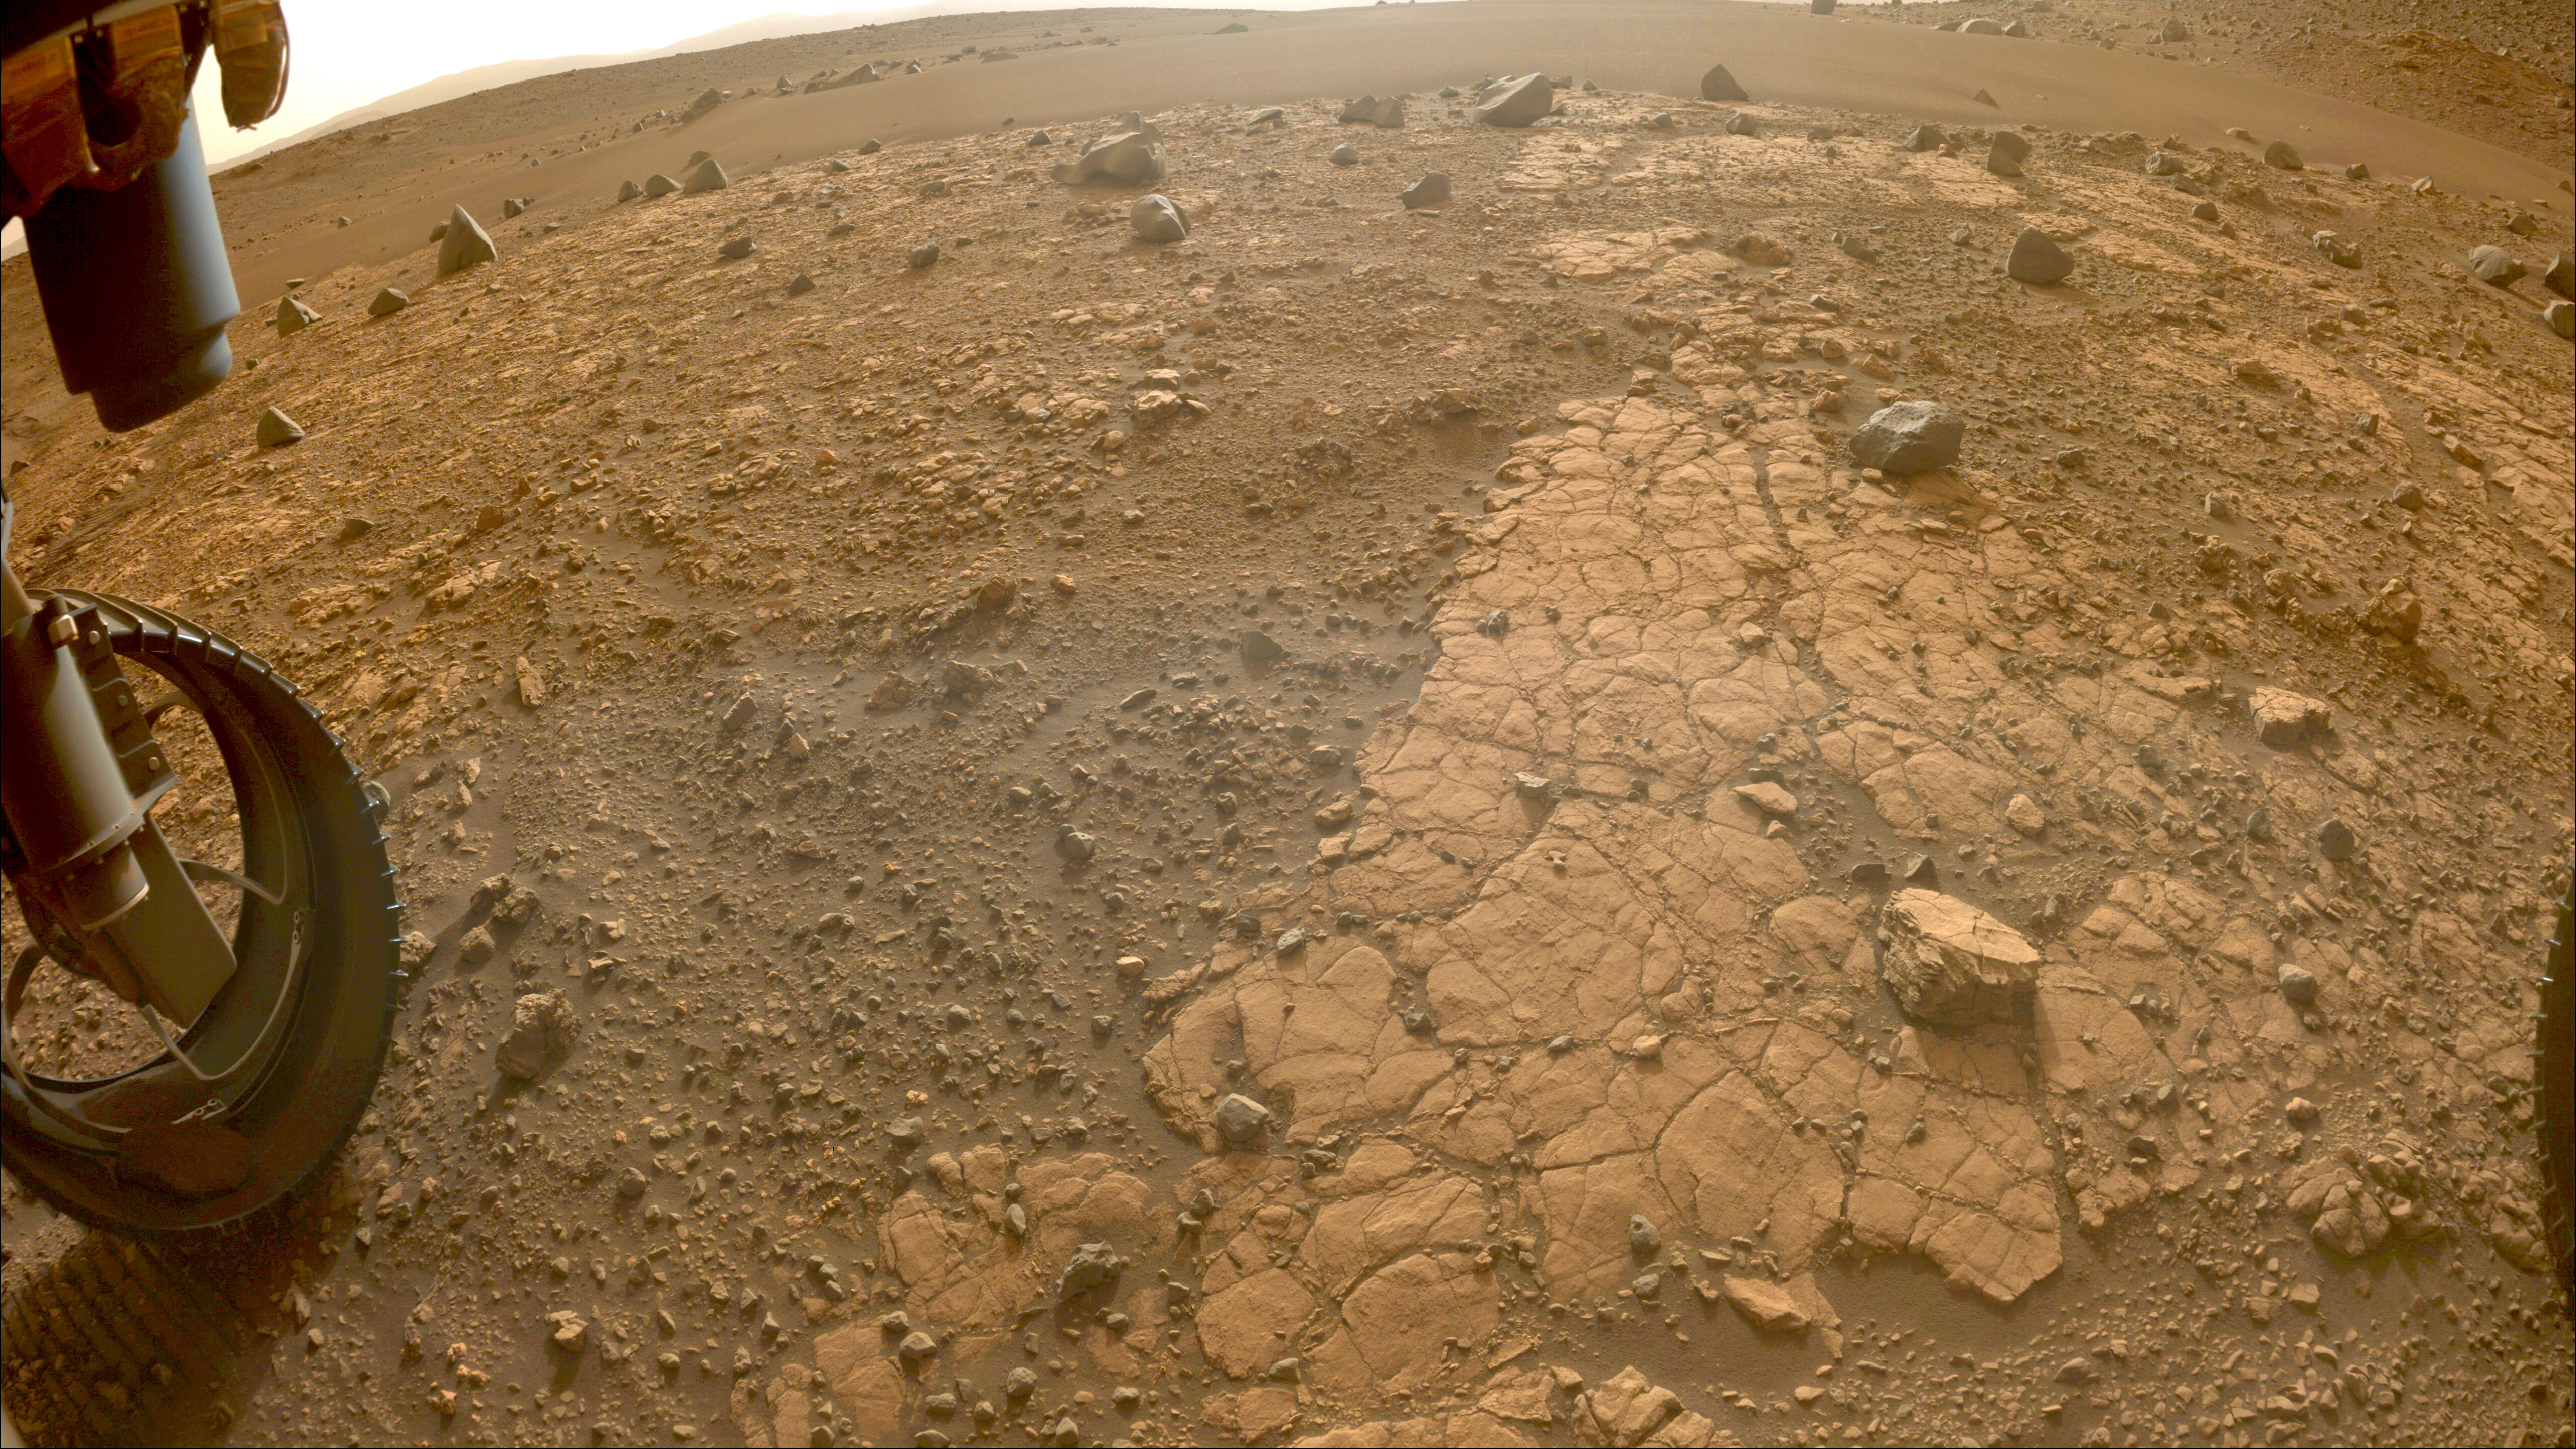

Jezero Crater’s Yori Pass

This image of “Yori Pass” was taken by one of the Hazard-Avoidance Cameras (Hazcams) on NASA’s Perseverance Mars rover on Nov. 5, 2022, the 609th Martian day, or sol, of the mission.

The feature, at the base of Jezero Crater, is sandstone, which is composed of fine grains that have been carried from elsewhere by water before settling and forming stone. The rover will take a rock-core sample here.

A key objective for Perseverance’s mission on Mars is astrobiology, including the search for signs of ancient microbial life. The rover will characterize the planet’s geology and past climate, pave the way for human exploration of the Red Planet, and be the first mission to collect and cache Martian rock and regolith (broken rock and dust).

Subsequent NASA missions, in cooperation with ESA (European Space Agency), would send spacecraft to Mars to collect these sealed samples from the surface and return them to Earth for in-depth analysis.

The Mars 2020 Perseverance mission is part of NASA’s Moon to Mars exploration approach, which includes Artemis missions to the Moon that will help prepare for human exploration of the Red Planet.

JPL, which is managed for NASA by Caltech in Pasadena, California, built and manages operations of the Perseverance rover.

Credit: NASA/JPL-Caltech/ASU